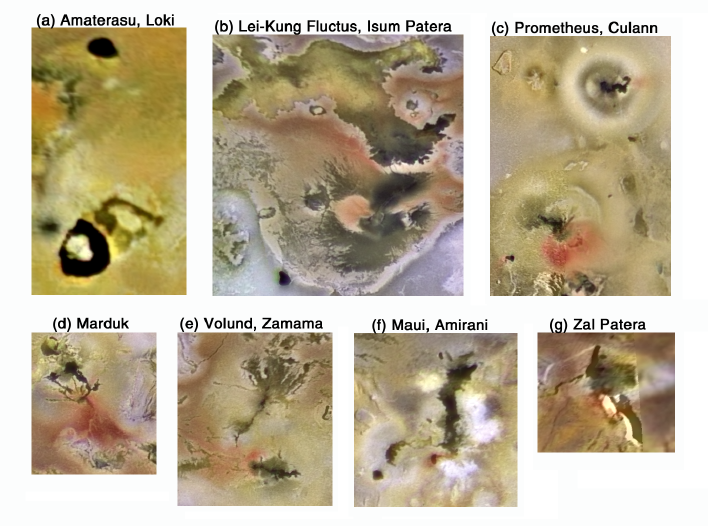

Key Volcanic Centers on Io

These views of the key volcanic centers on Jupiter’s moon, Io, merge color data with higher resolution mosaics. They show the color units in relation to surface features, and fine brightness variations such as volcanic flows. The images in frames “a” through “g” are all scaled to the same proportions. Frame “a” is 575 kilometers (356 miles) across.

These images show that some of the most colorful and high-contrast regions on Io are associated with the most active volcanoes. They also illustrate that fresh-appearing lava flows are often associated with active plumes(for example at Loki, Prometheus, Culann, Marduk, Volund, Zamama, Maui, and Amirani). It is possible that the plumes result from interaction between the advancing flows and the SO2-rich surface deposits, analogous to the plumes that form when lava flows into a body of water (for example, in Hawaii).

North is to the top of the picture. The color has been enhanced. The images were obtained with the green, violet, and 756 micrometer filters of the Solid State Imaging (SSI) system on NASA’s Galileo spacecraft.

The Jet Propulsion Laboratory, Pasadena, CA manages the Galileo mission for NASA’s Office of Space Science, Washington, DC.

This image and other images and data received from Galileo are posted on the World Wide Web, on the Galileo mission home page at URLhttp://solarsystem.nasa.gov/galileo/.

Credit: NASA/JPL/University of Arizona